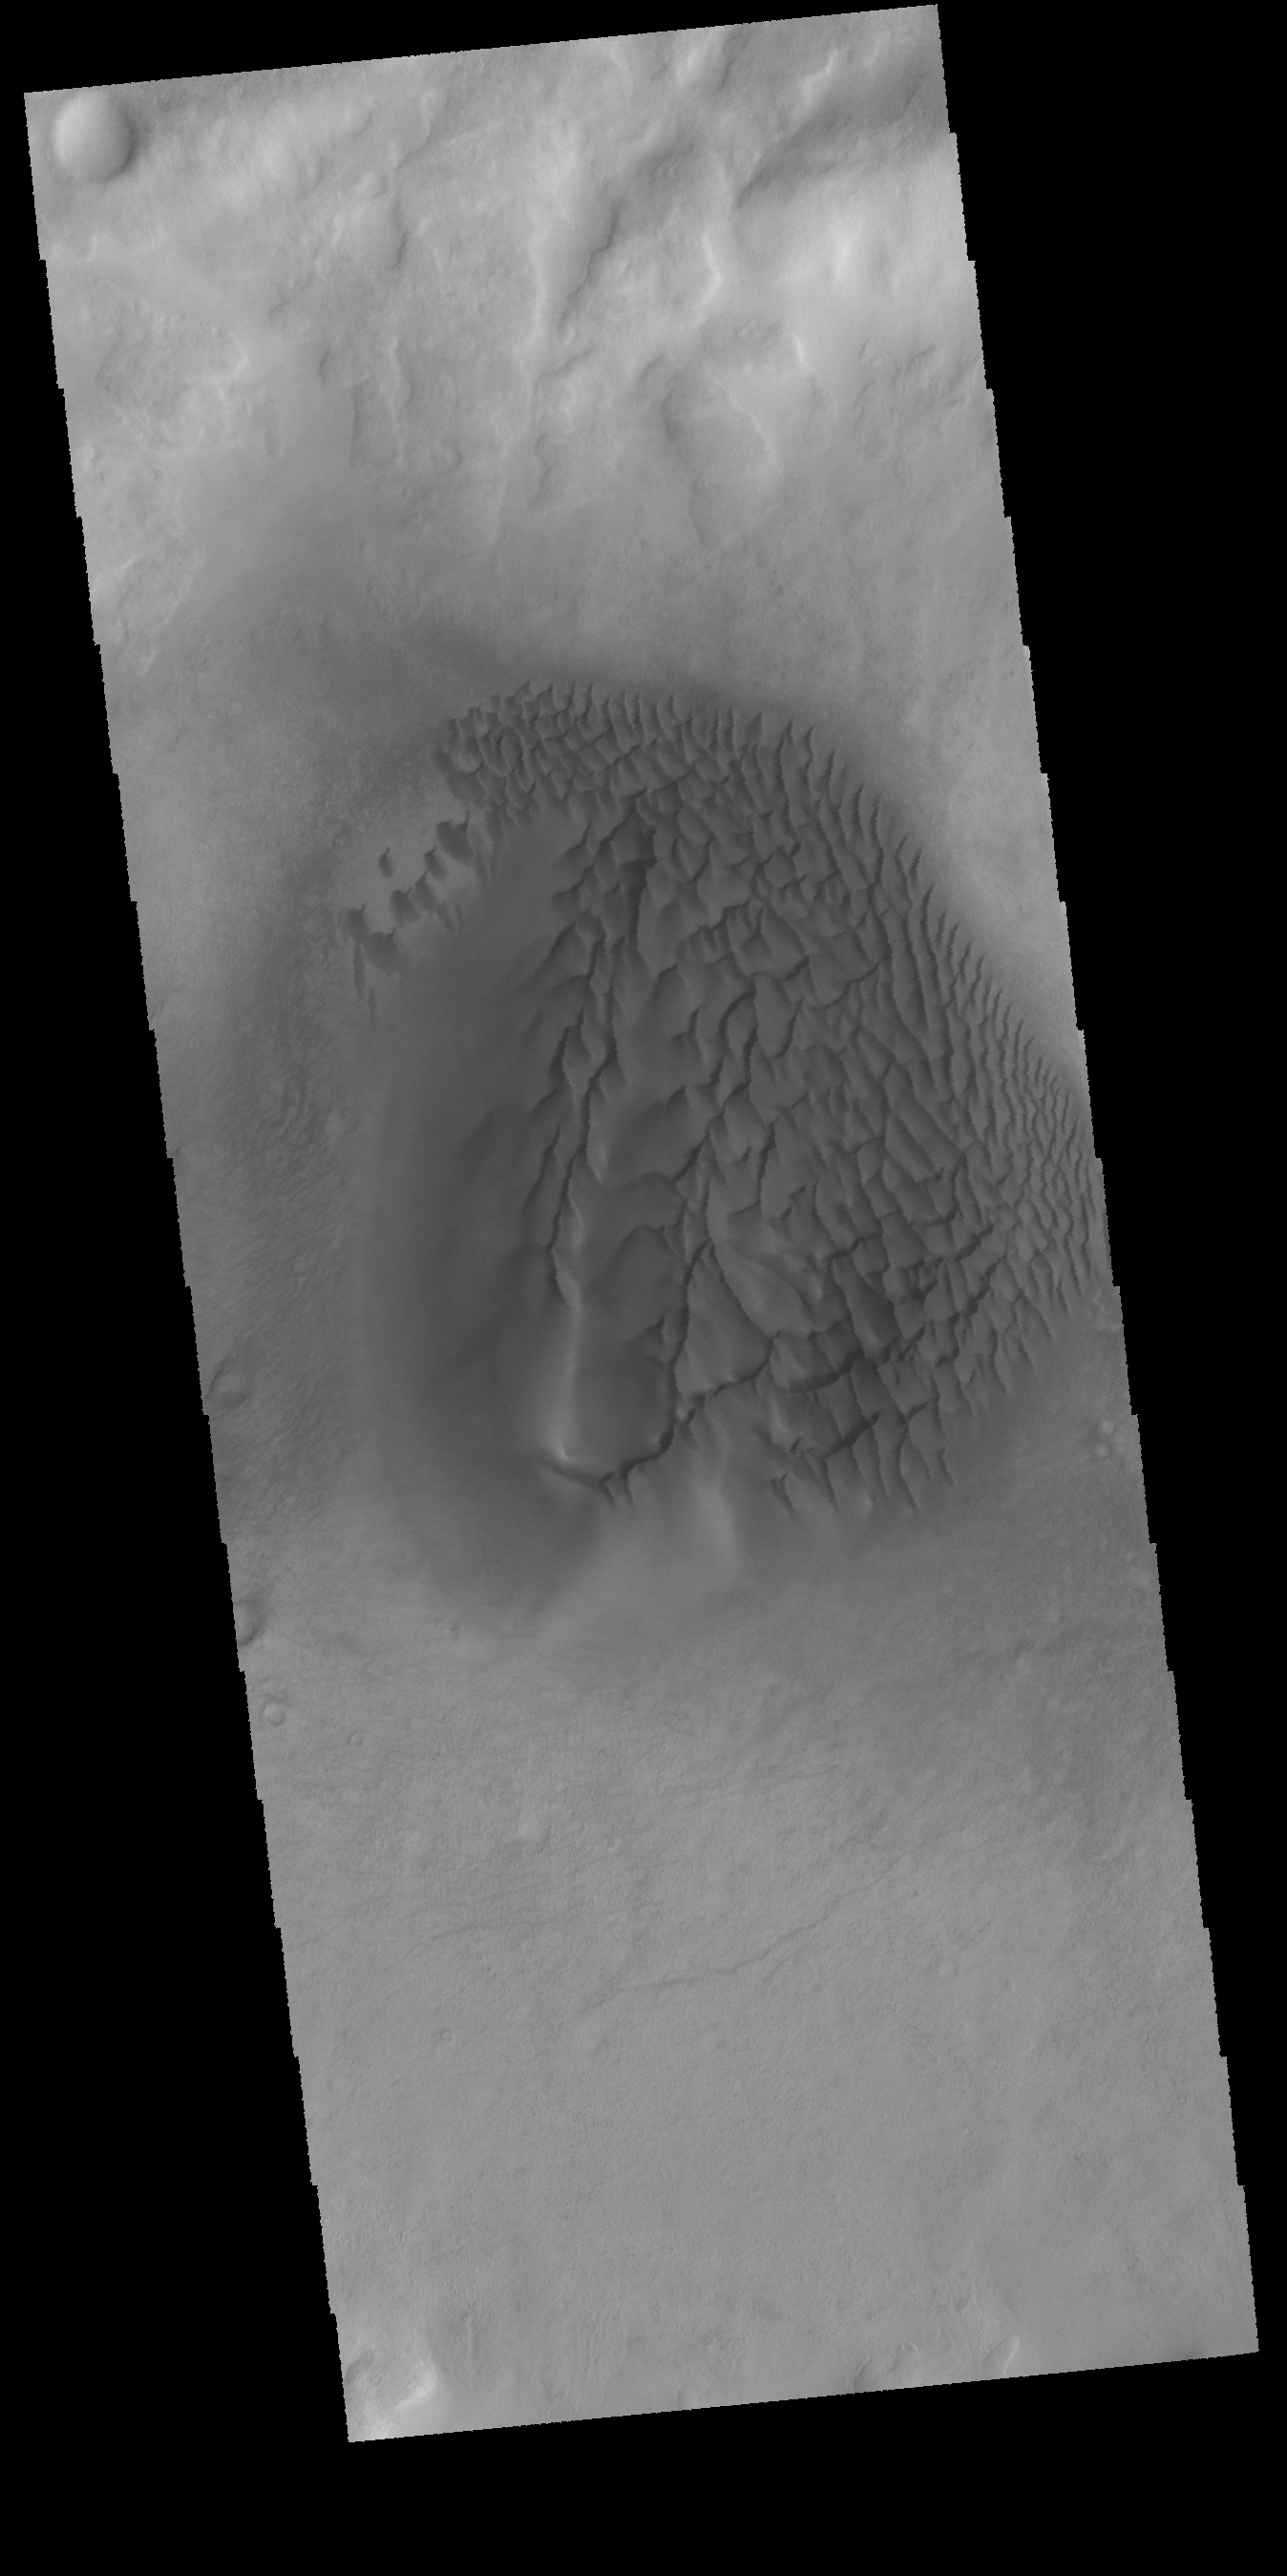

Noachis Terra Dunes – VIS

Today’s VIS image was collected at the same time as yesterday’s IR image. The dunes are darker in visible wavelengths than the surrounding material.

Latitude: -52.2059 Longitude: 33.364 Instrument: VIS Captured: 2015-01-29 09:20

Please see the THEMIS Data Citation Note for details on crediting THEMIS images.

NASA’s Jet Propulsion Laboratory manages the 2001 Mars Odyssey mission for NASA’s Science Mission Directorate, Washington, D.C. The Thermal Emission Imaging System (THEMIS) was developed by Arizona State University, Tempe, in collaboration with Raytheon Santa Barbara Remote Sensing. The THEMIS investigation is led by Dr. Philip Christensen at Arizona State University. Lockheed Martin Astronautics, Denver, is the prime contractor for the Odyssey project, and developed and built the orbiter. Mission operations are conducted jointly from Lockheed Martin and from JPL, a division of the California Institute of Technology in Pasadena.

Credit: NASA/JPL-Caltech/ASU